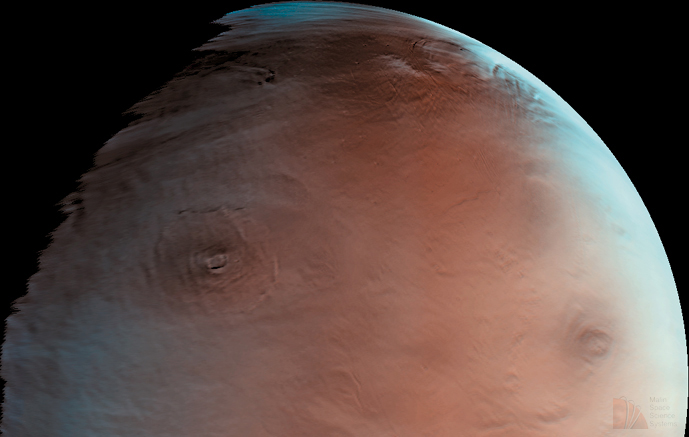

Winter Morning in Northern Tharsis

Mars Global Surveyor’s camera, MOC, provided this hemispheric view of the northern Tharsis region on June 1, 1998. This picture shows the giant volcano, Olympus Mons, and one of the Tharsis Montes volcanoes, Ascraeus Mons. Another volcano, Alba Patera, is lurking under the haze and clouds at the top of the image. Olympus Mons is about 550 kilometers (340 miles) wide.

MGS is now in a “morning” orbit (when it arrived at Mars in September 1997, it was inserted into a “late afternoon” orbit). The orbit will continue to change, about one hour a month, until aerobraking into a circular orbit is complete about seven months from now. When this picture was taken, the local time on the ground beneath the spacecraft was about 9:30 a.m. The terminator— the line that divides night and day– was located west of Olympus Mons (left part of the image). It is winter in the northern hemisphere of Mars, and the high latitudes (i.e., north of Olympus Mons in this picture) exhibit clouds and haze. These clouds most likely contain water ice.

MOC images 33901 (the red wide angle image) and 33902 (the blue wide angle image) were obtained on Mars Global Surveyor’s 339th orbit about the planet. The pictures were taken around 7:37 p.m. PDT on June 1, 1998.

Malin Space Science Systems and the California Institute of Technology built the MOC using spare hardware from the Mars Observer mission. MSSS operates the camera from its facilities in San Diego, CA. The Jet Propulsion Laboratory’s Mars Surveyor Operations Project operates the Mars Global Surveyor spacecraft with its industrial partner, Lockheed Martin Astronautics, from facilities in Pasadena, CA and Denver, CO.

Credit: NASA/JPL/MSSS